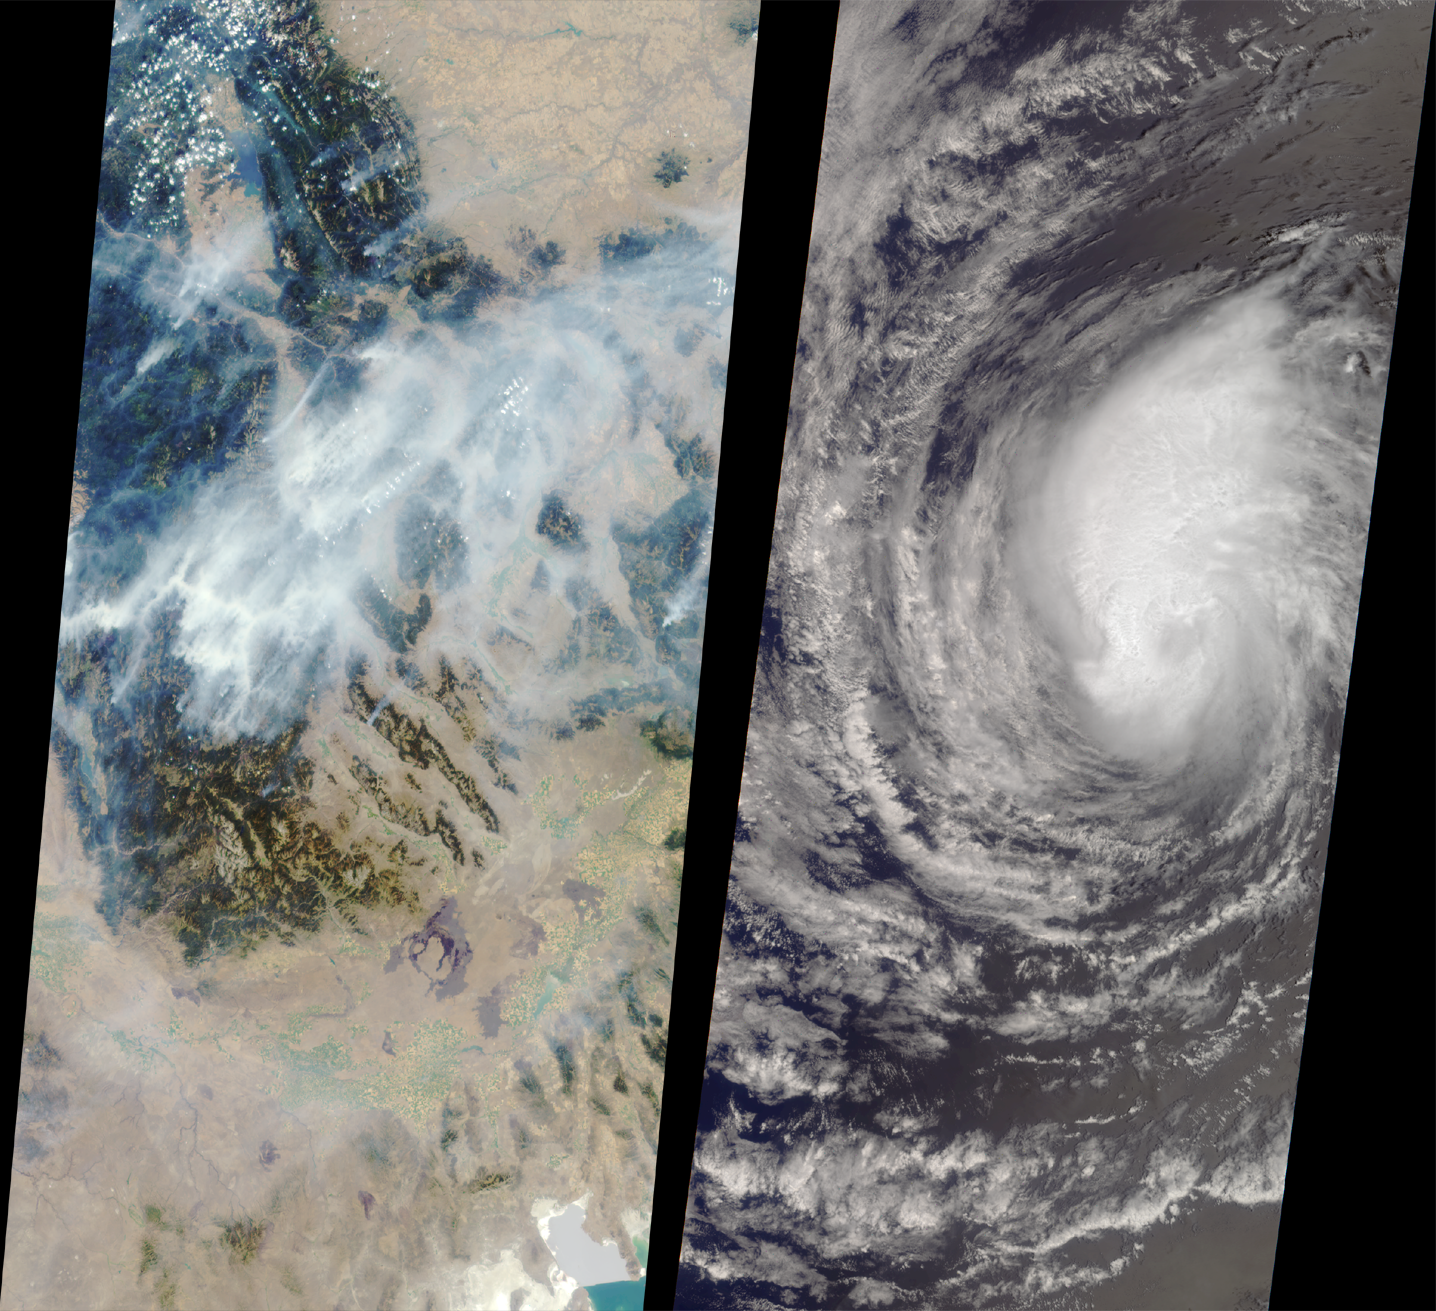

MISR Images Forest Fires and Hurricane

These images show forest fires raging in Montana and Hurricane Hector swirling in the Pacific. These two unrelated, large-scale examples of nature’s fury were captured by the Multi-angle Imaging SpectroRadiometer (MISR) during a single orbit of NASA’s Terra satellite on August 14, 2000.

In the left image, huge smoke plumes rise from devastating wildfires in the Bitterroot Mountain Range near the Montana-Idaho border. Flathead Lake is near the upper left, and the Great Salt Lake is at the bottom right. Smoke accumulating in the canyons and plains is also visible. This image was generated from the MISR camera that looks forward at a steep angle (60 degrees); the instrument has nine different cameras viewing Earth at different angles. The smoke is far more visible when seen at this highly oblique angle than it would be in a conventional, straight-downward (nadir) view. The wide extent of the smoke is evident from comparison with the image on the right, a view of Hurricane Hector acquired from MISR’s nadir-viewing camera. Both images show an area of approximately 400 kilometers (250 miles) in width and about 850 kilometers (530 miles) in length.

When this image of Hector was taken, the eastern Pacific tropical cyclone was located approximately 1,100 kilometers (680 miles) west of the southern tip of Baja California, Mexico. The eye is faintly visible and measures 25 kilometers (16 miles) in diameter. The storm was beginning to weaken, and 24hours later the National Weather Service downgraded Hector from a hurricane to a tropical storm.

MISR was built and is managed by NASA’s Jet Propulsion Laboratory, Pasadena, CA, for NASA’s Office of Earth Science, Washington, DC. The Terra satellite is managed by NASA’s Goddard Space Flight Center, Greenbelt, MD. JPL is a division of the California Institute of Technology.

Credit: NASA/GSFC/JPL, MISR Team